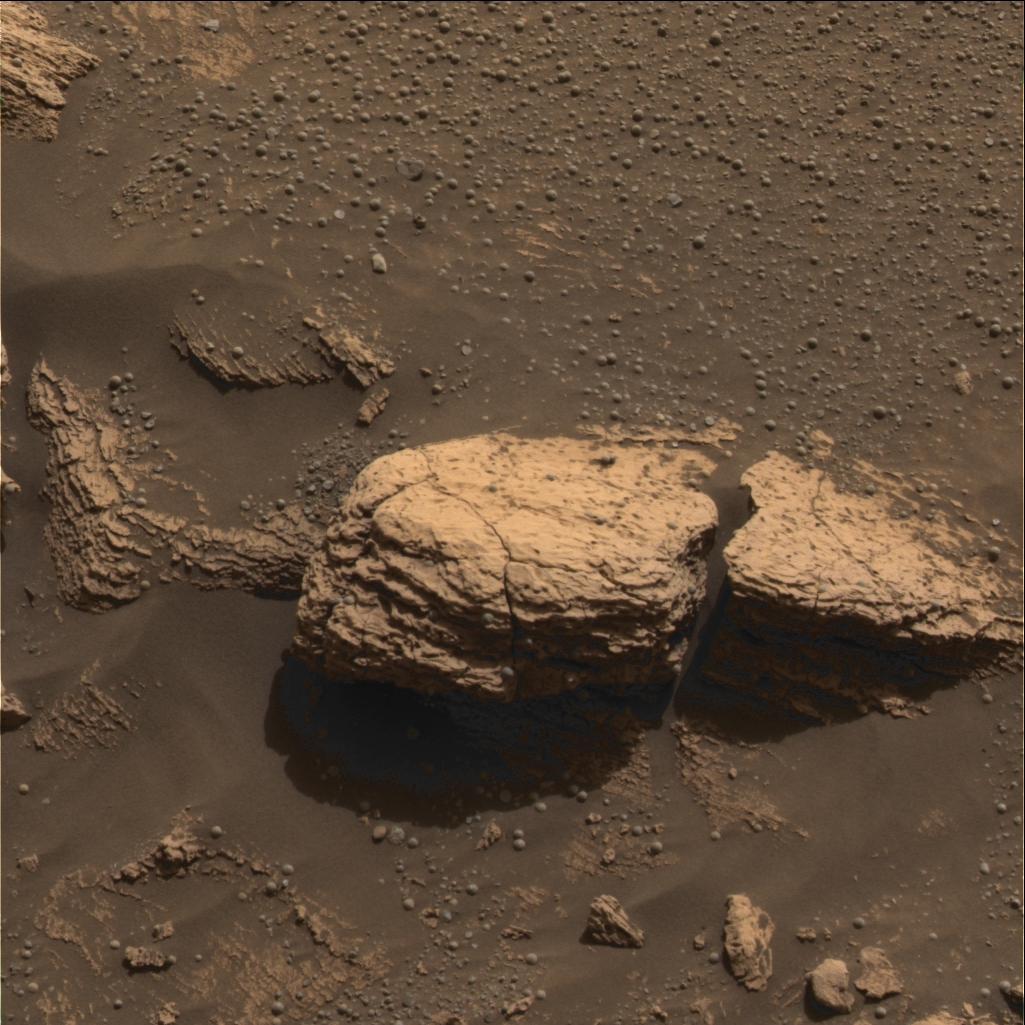

Stone Mountain

This color image taken by the panoramic camera onboard the Mars Exploration Rover Opportunity shows the part of the rock outcrop dubbed Stone Mountain at Meridiani Planum, Mars. Scientists are examining Stone Mountain with the instruments on the rover’s instrument deployment device, or “arm,” in search of clues about the composition of the rock outcrop.

A Patch of Stone

(Figure

The colorless square in this color image of the martian rock formation called Stone Mountain is one portion of the rock being analyzed with tools on the Mars Exploration Rover Opportunity’s instrument deployment device, or “arm.” The square area is approximately 3 centimeters (1.2 inches) across. Stone Mountain is located within the rock outcrop on Meridiani Planum, Mars. The image was taken by the rover’s panoramic camera.

Credit: NASA/JPL/Cornell